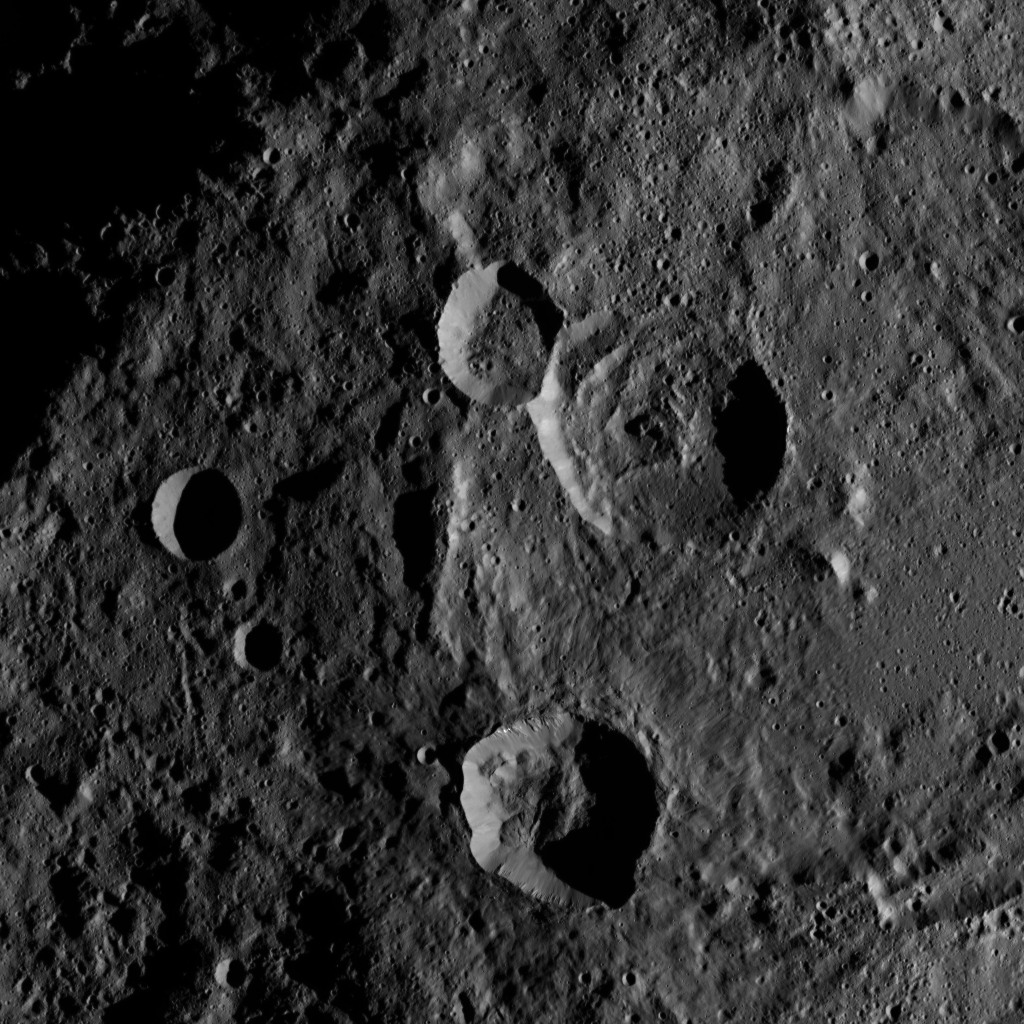

Dawn HAMO Image 16

This image, taken by NASA’s Dawn spacecraft, shows the surface of dwarf planet Ceres from an altitude of 915 miles (1,470 kilometers). The image, with a resolution of 450 feet (140 meters) per pixel, was taken on August 24, 2015.

Dawn’s mission is managed by JPL for NASA’s Science Mission Directorate in Washington. Dawn is a project of the directorate’s Discovery Program, managed by NASA’s Marshall Space Flight Center in Huntsville, Alabama. UCLA is responsible for overall Dawn mission science. Orbital ATK, Inc., in Dulles, Virginia, designed and built the spacecraft. The German Aerospace Center, the Max Planck Institute for Solar System Research, the Italian Space Agency and the Italian National Astrophysical Institute are international partners on the mission team.

Credit: NASA/JPL-Caltech/UCLA/MPS/DLR/IDA